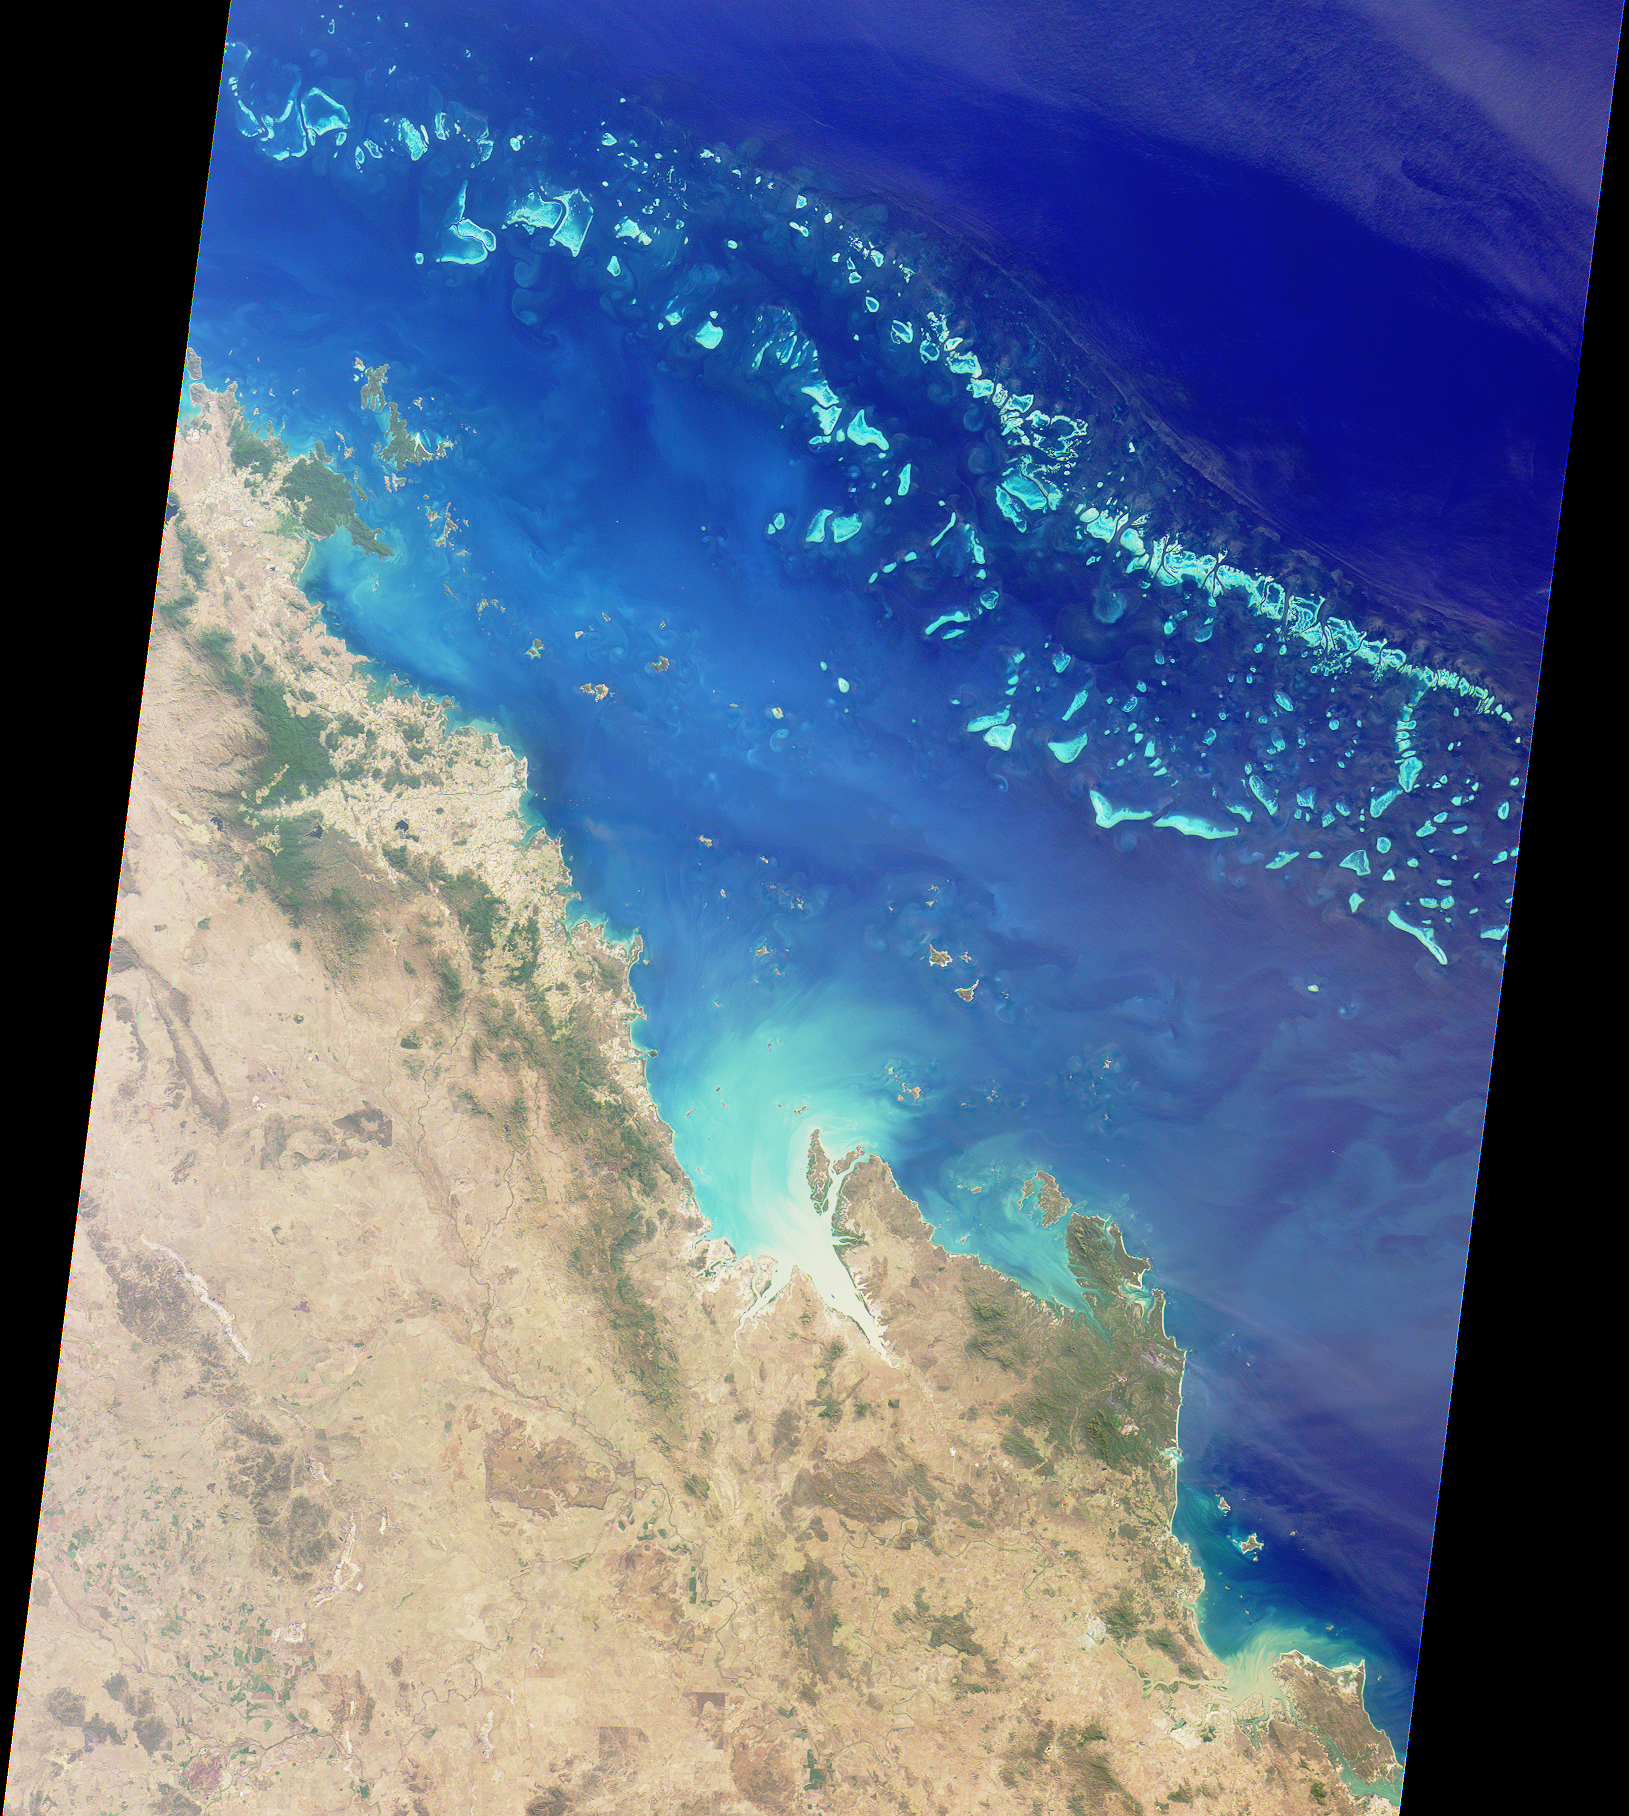

Australia’s Great Barrier Reef

The Great Barrier Reef extends for 2,000 kilometers along the northeastern coast of Australia. It is not a single reef, but a vast maze of reefs, passages, and coral cays (islands that are part of the reef). This nadir true-color image was acquired by the MISR instrument on August 26, 2000 (Terra orbit 3679), and shows part of the southern portion of the reef adjacent to the central Queensland coast. The width of the MISR swath is approximately 380 kilometers, with the reef clearly visible up to approximately 200 kilometers from the coast. It may be difficult to see the myriad details in the browse image, but if you retrieve the higher resolution version, a zoomed display reveals the spectacular structure of the many reefs.

The more northerly coastal area in this image shows the vast extent of sugar cane cultivation, this being the largest sugar producing area in Australia, centered on the city of Mackay. Other industries in the area include coal, cattle, dairying, timber, grain, seafood, and fruit. The large island off the most northerly part of the coast visible in this image is Whitsunday Island, with smaller islands and reefs extending southeast, parallel to the coast. These include some of the better known resort islands such as Hayman, Lindeman, Hamilton, and Brampton Islands.

Further south, just inland of the small semicircular bay near the right of the image, is Rockhampton, the largest city along the central Queensland coast, and the regional center for much of central Queensland. Rockhampton is just north of the Tropic of Capricorn. Its hinterland is a rich pastoral, agricultural, and mining region.

MISR was built and is managed by NASA’s Jet Propulsion Laboratory, Pasadena, CA, for NASA’s Office of Earth Science, Washington, DC. The Terra satellite is managed by NASA’s Goddard Space Flight Center, Greenbelt, MD. JPL is a division of the California Institute of Technology.

Credit: NASA/GSFC/LaRC/JPL, MISR Team